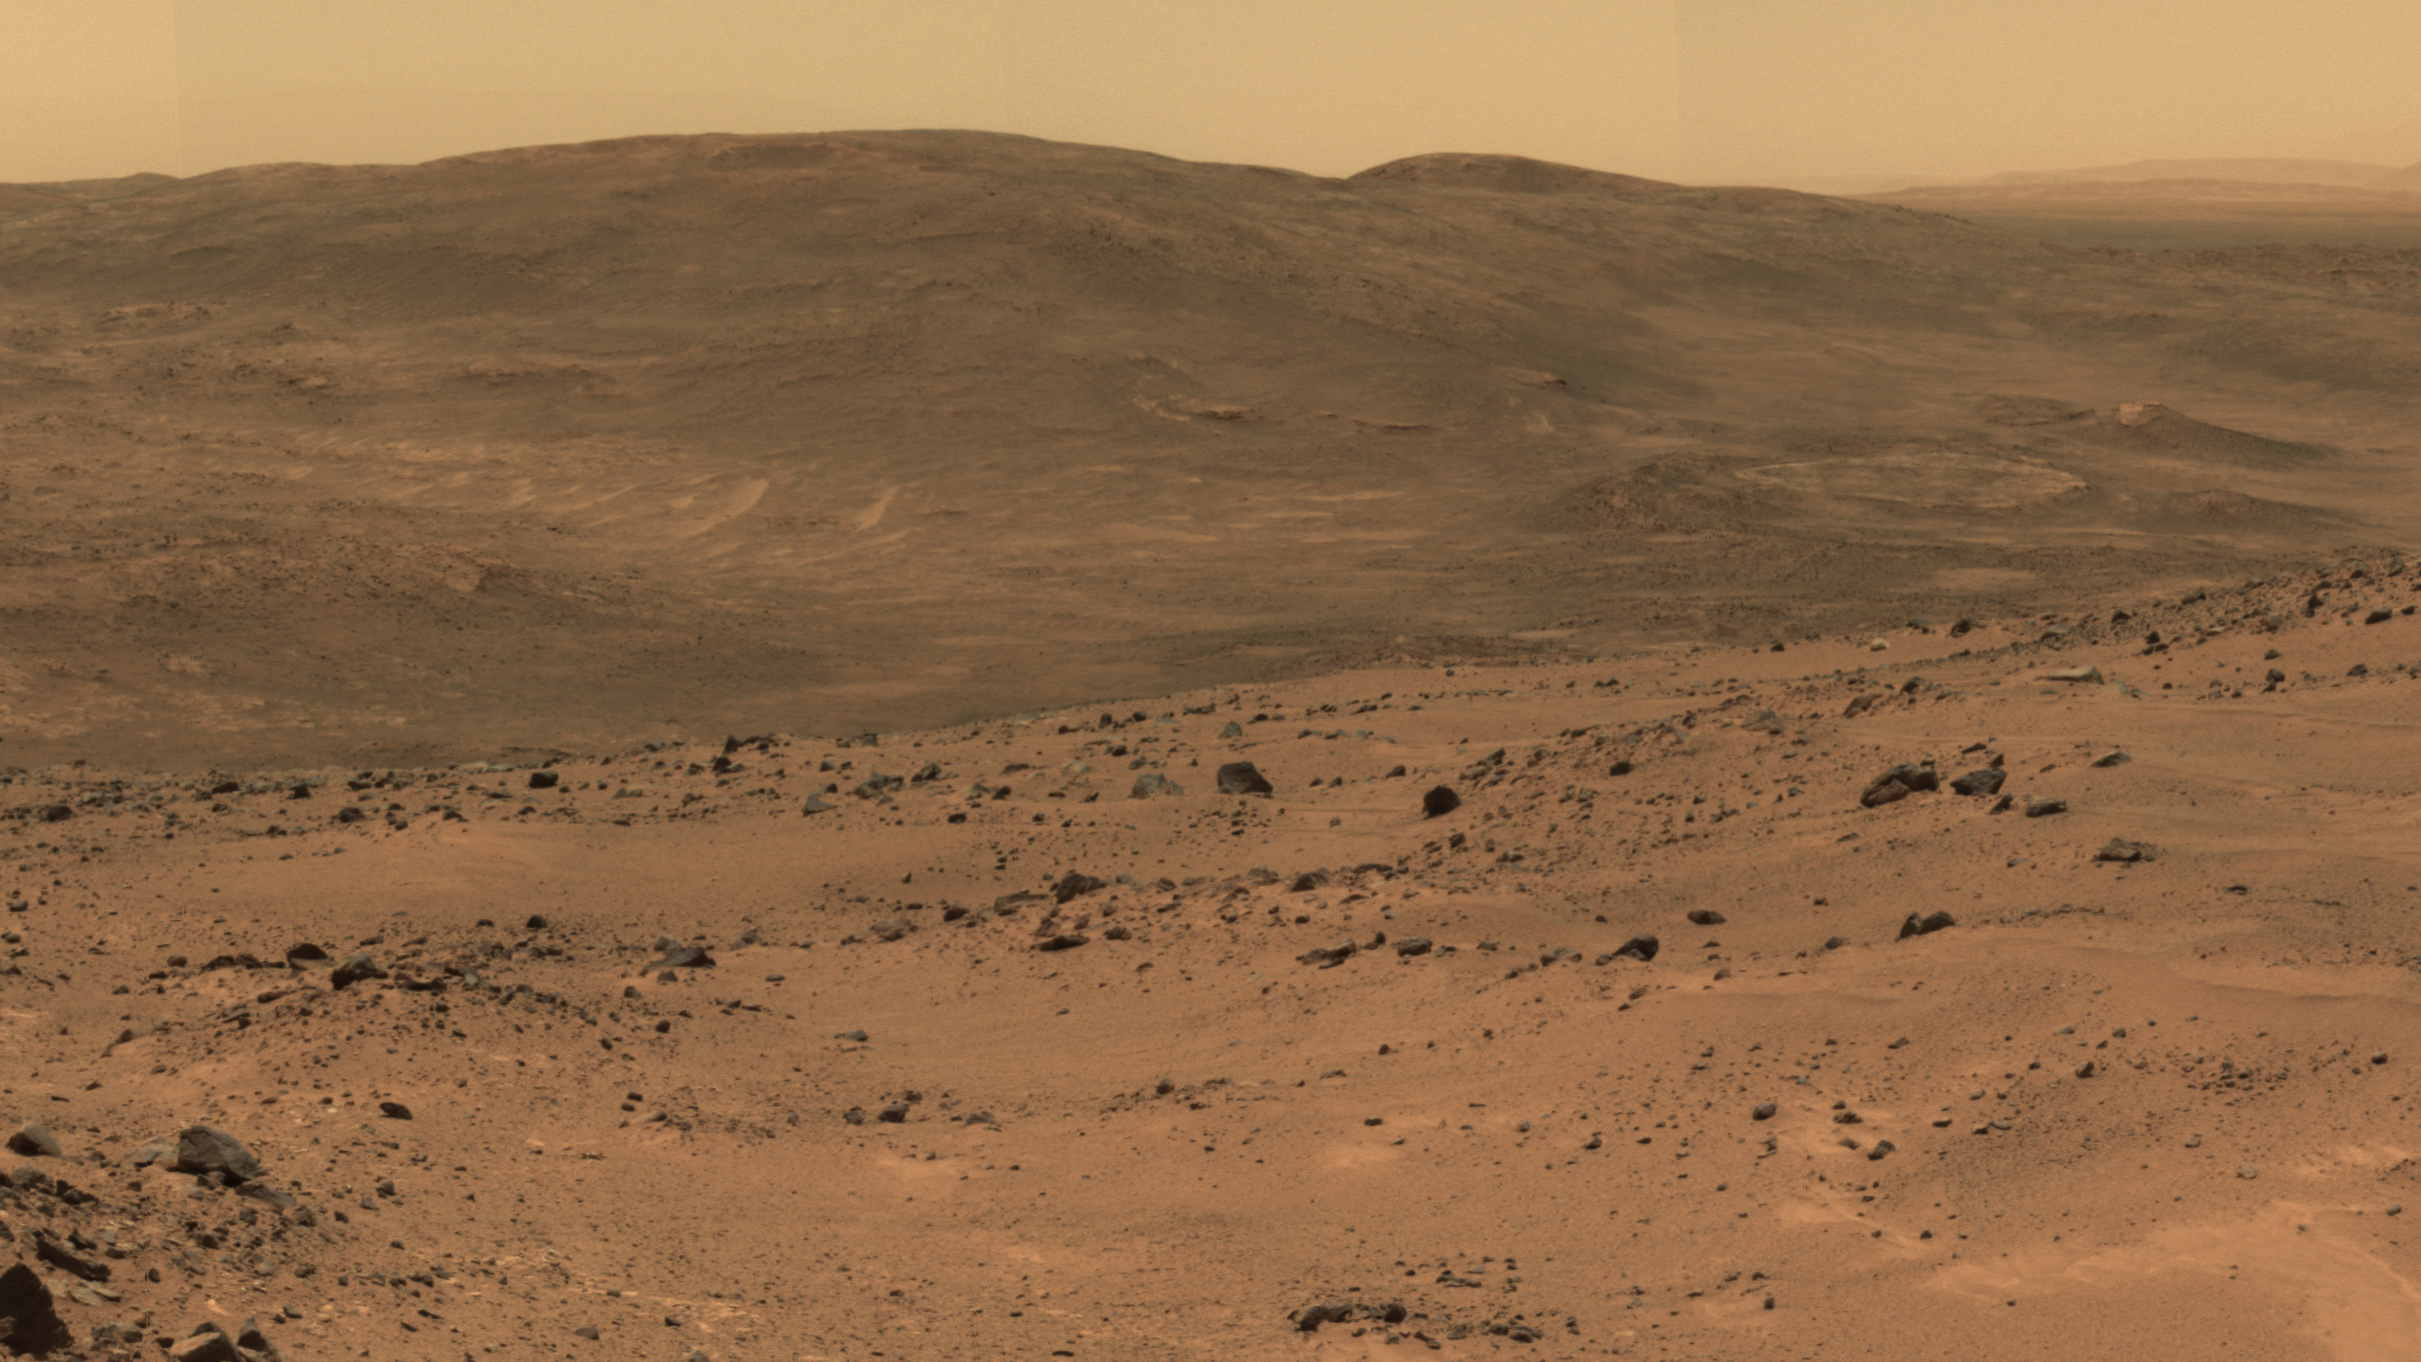

NASA’s Mars Rover Spirit’s View Southward from Husband Hill

This section from a panorama that NASA’s Mars Exploration Rover Spirit acquired in October 2005 from the top of “Husband Hill” presents the view toward the south from that summit. The entire 360-degree vista from Spirit’s panoramic camera (Pancam) is available at PIA03095.

After climbing Husband Hill, Spirit spent more than four years exploring locations within this view, including the “Comanche” outcrop and the “Home Plate” area. At Comanche, the rover found carbonate minerals, evidence of an ancient wet environment that was not acidic, and also a clue that some of the carbon dioxide in Mars’ original atmosphere may have been converted to carbonates. Near Home Plate, Spirit found a deposit of nearly pure silica, evidence of an ancient environment of hot springs or steam vents.

The summit of Husband Hill is a broad plateau of rock outcrops and windblown drifts about 100 meters (300 feet) higher than the surrounding plains of Gusev Crater, where Spirit landed in January 2004.

This approximately true-color scene combines images taken through three different Pancam color filters, centered on wavelengths of 750 nanometers, 530 nanometers and 430 nanometers.

Credit: NASA/JPL-Caltech/Cornell Univ.